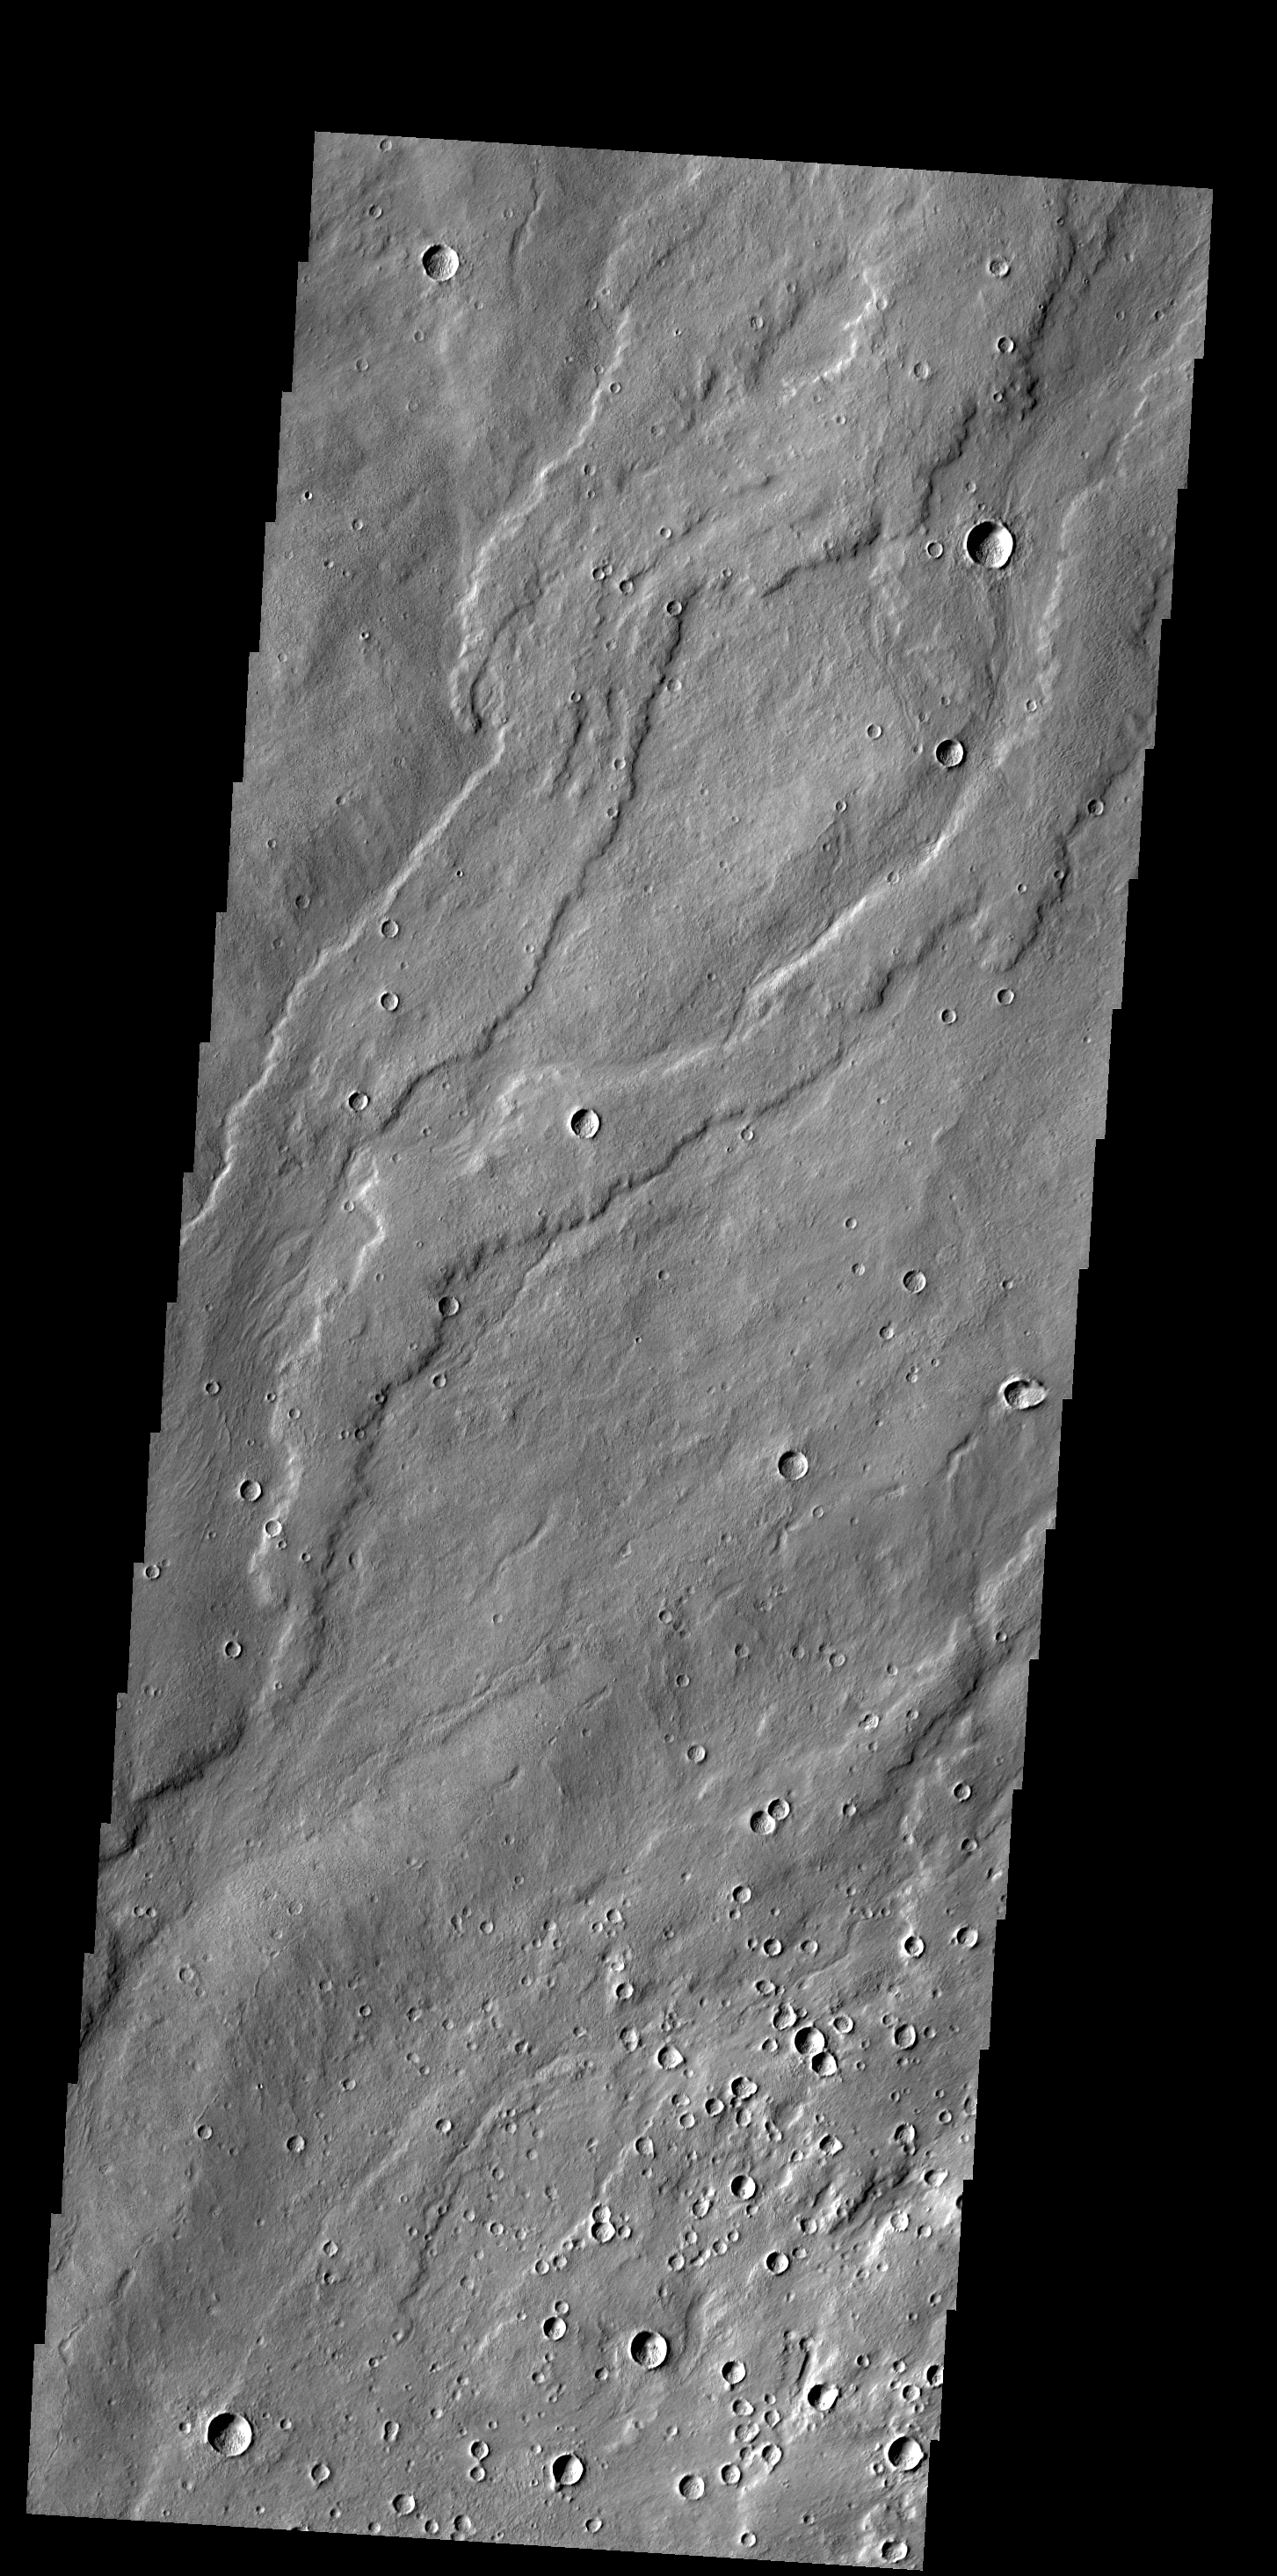

Alba Mons Flows

Today’s VIS image shows lava flows from Alba Mons.

Credit: NASA/JPL-Caltech/ASU